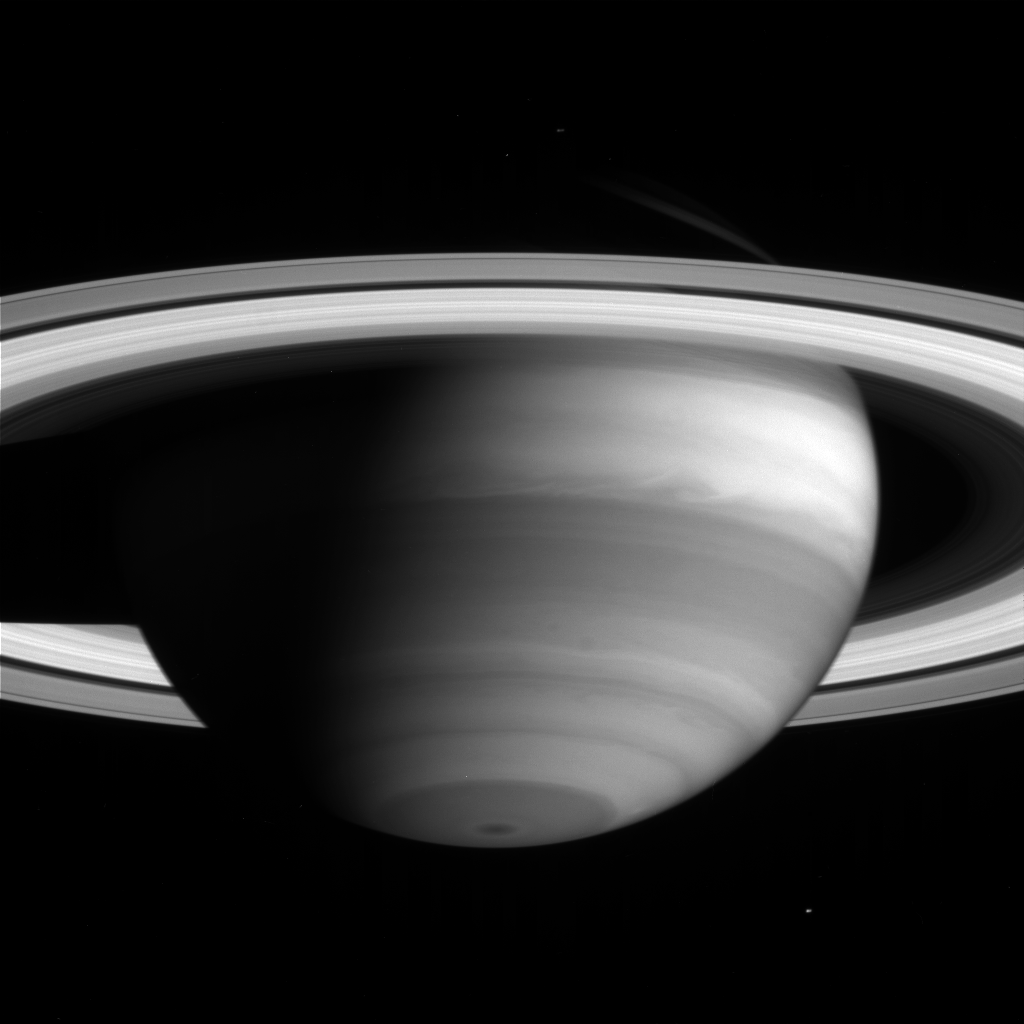

Atmospheric Detail and Enceladus

The high clouds of Saturn’s bright equatorial band appear to stretch like cotton candy in this image taken by the Cassini narrow angle camera on May 11, 2004. The icy moon Enceladus (499 kilometers, or 310 miles across) is faintly visible below and to the right of the South Pole. The image was taken from a distance of 26.3 million kilometers (16.3 million miles) from Saturn through a filter centered at 727 nanometers. The image scale is 156 kilometers (97 miles) per pixel. No contrast enhancement has been performed on this image.

The Cassini-Huygens mission is a cooperative project of NASA, the European Space Agency and the Italian Space Agency. The Jet Propulsion Laboratory, a division of the California Institute of Technology in Pasadena, manages the Cassini-Huygens mission for NASA’s Office of Space Science, Washington, D.C. The Cassini orbiter and its two onboard cameras, were designed, developed and assembled at JPL. The imaging team is based at the Space Science Institute, Boulder, Colo.

Credit: NASA/JPL/Space Science Institute